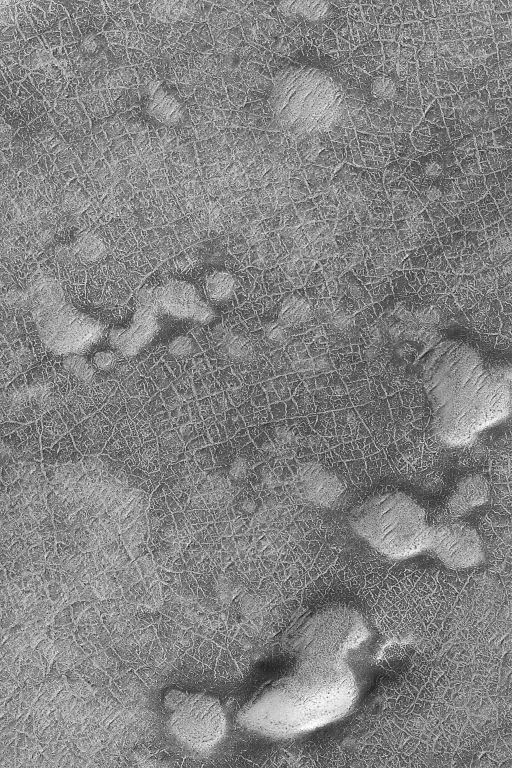

Frosty Polygons

16 January 2004
Looking somewhat like a roadmap, this 3 km (1.9 mi) wide view of a cratered plain in the martian south polar region shows a plethora of cracks that form polygonal patterns. This Mars Global Surveyor (MGS) Mars Orbiter Camera (MOC) image is located near 78.9°S, 357.3°W. Polygons such as these, where they are found on Earth, would be indicators of the presence of subsurface ice. Whether the same is true for Mars is uncertain. What is certain is that modern, seasonal frost on the surface enhances the appearance of the polygons as the frost persists longer in the cracks than on adjacent plains. This southern springtime image is illuminated by sunlight from the upper left.

Credit: NASA/JPL/Malin Space Science Systems